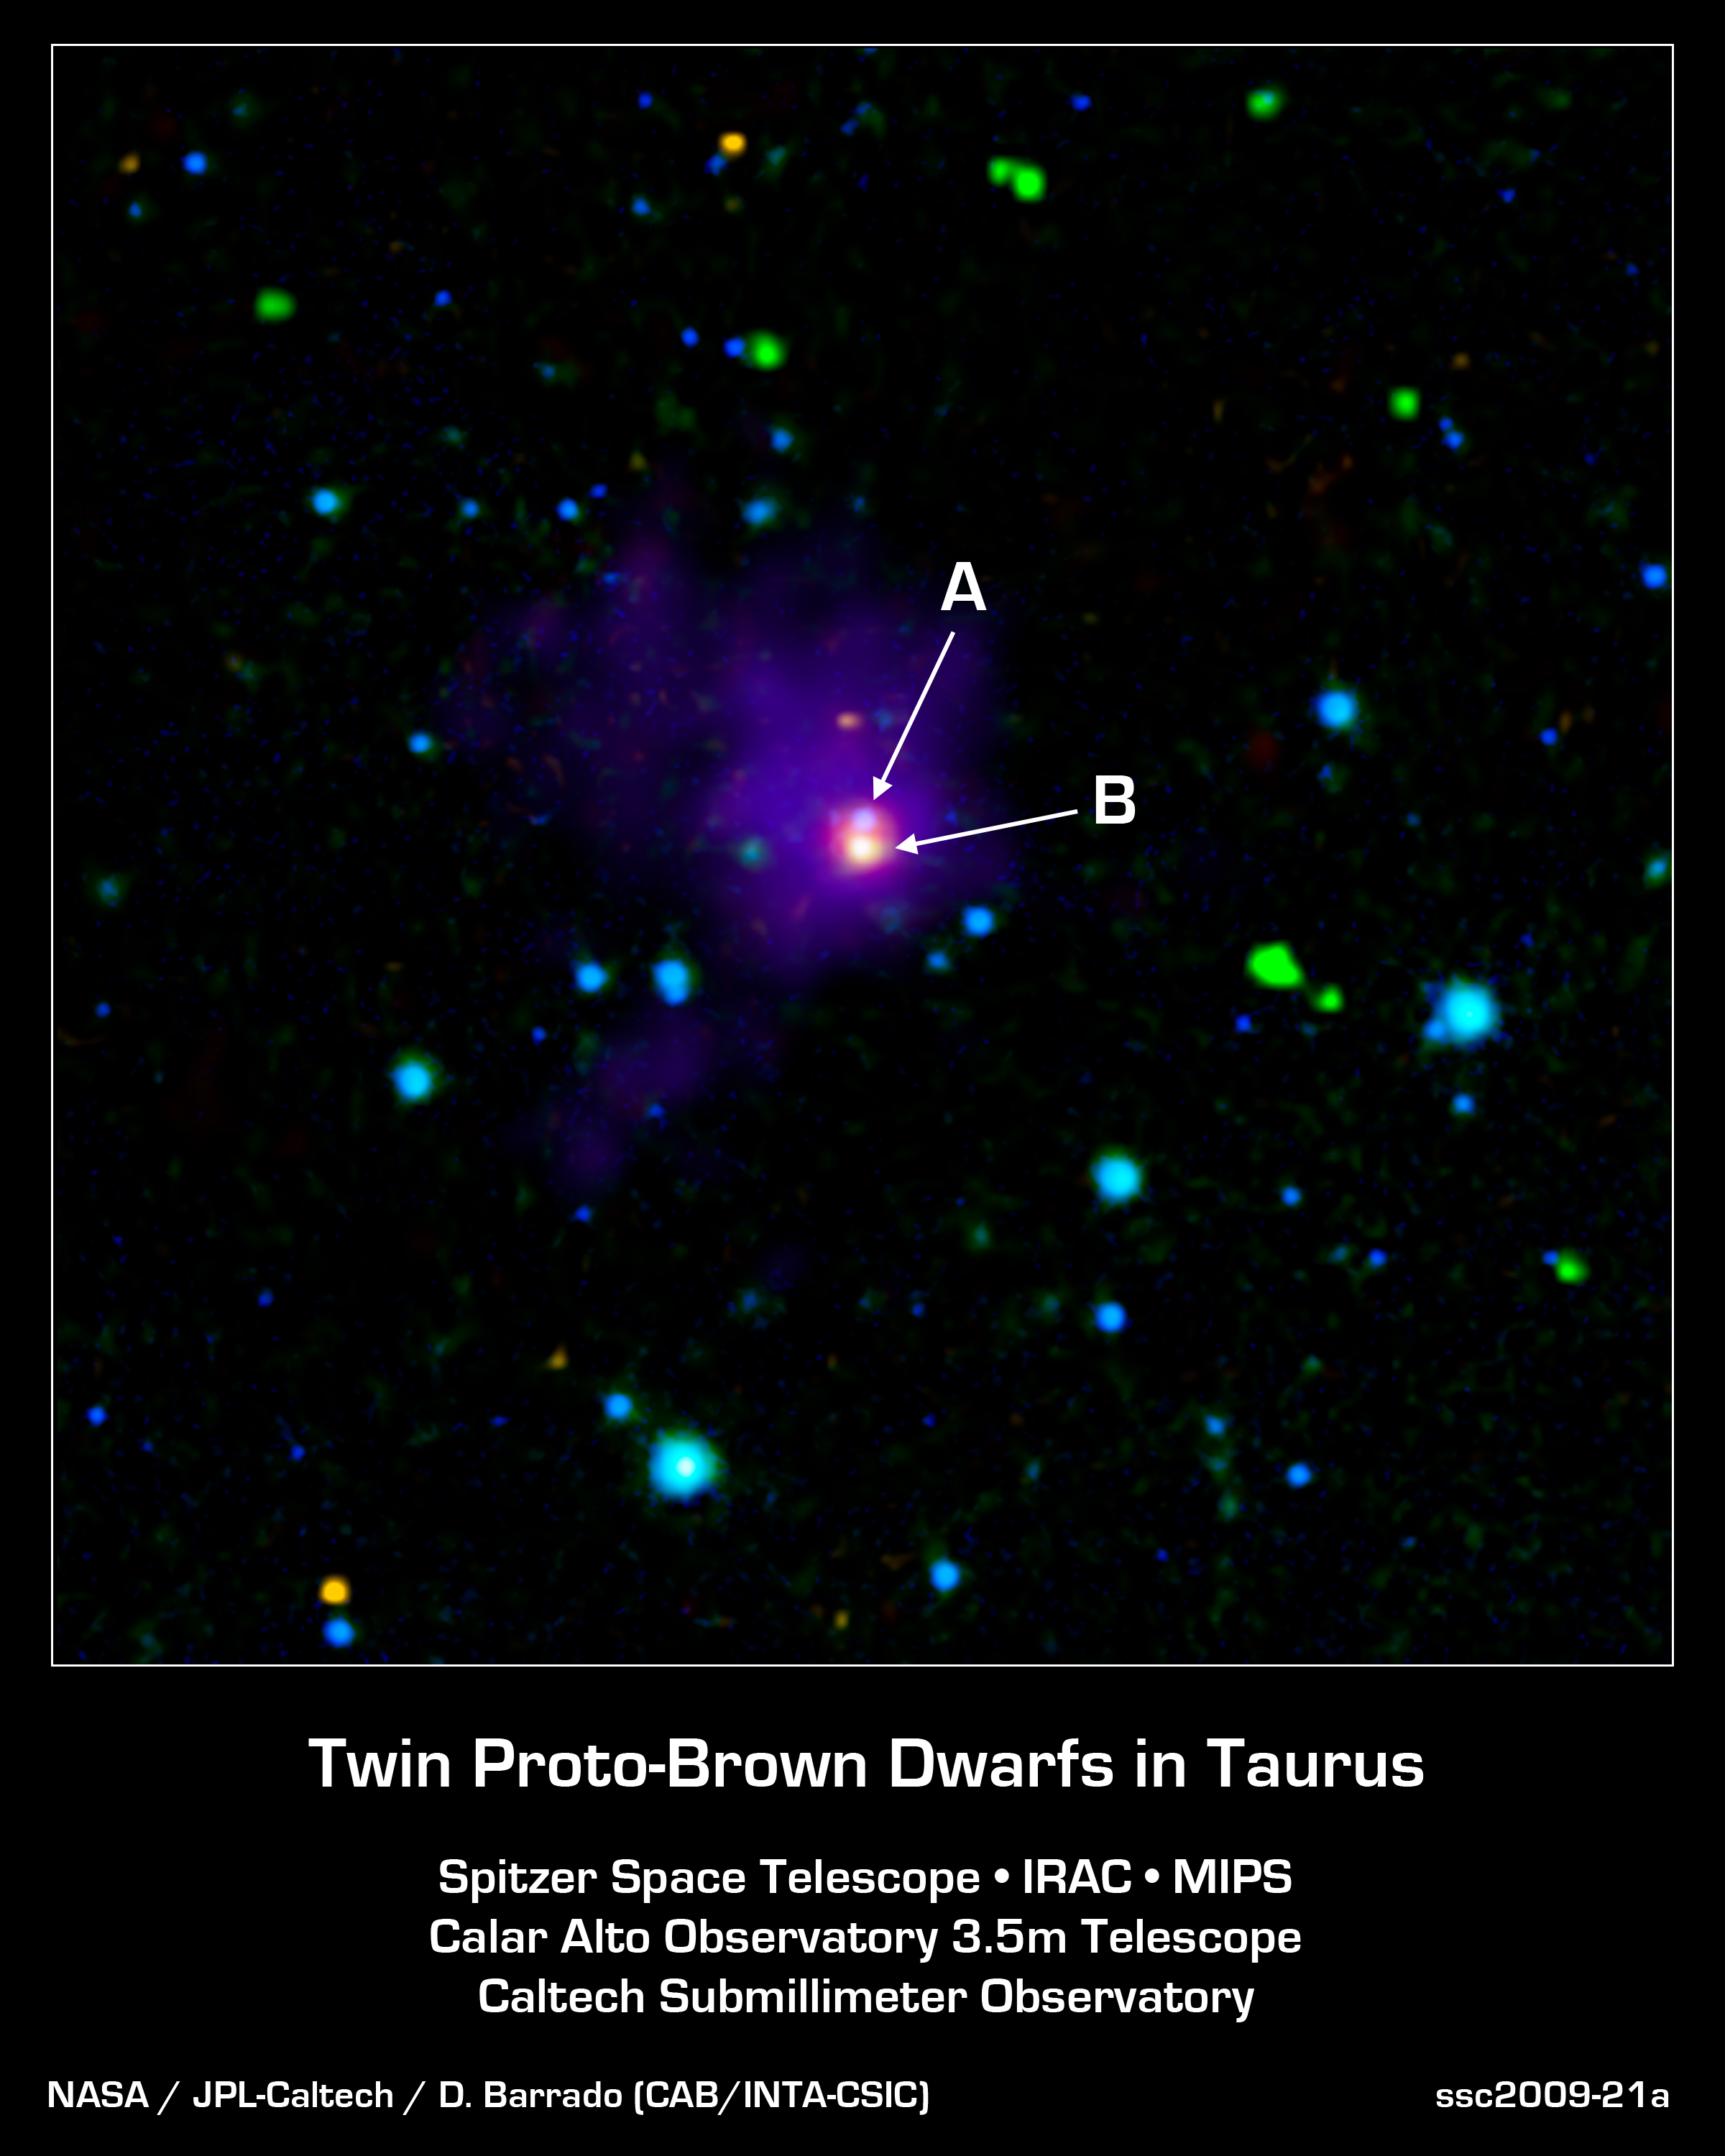

Twin Brown Dwarfs Wrapped in a Blanket

This image shows two young brown dwarfs, objects that fall somewhere between planets and stars in terms of their temperature and mass. Brown dwarfs are cooler and less massive than stars, never igniting the nuclear fires that power their larger cousins, yet they are more massive (and normally warmer) than planets. When brown dwarfs are born, they heat the nearby gas and dust, which enables powerful infrared telescopes like NASA's Spitzer Space Telescope to detect their presence.

Here we see a long sought-after view of these very young objects, labeled as A and B, which appear as closely-spaced purple-blue and orange-white dots at the very center of this image. The surrounding envelope of cool dust surrounding this nursery can be seen in purple.

These twins, which were found in the region of the Taurus-Auriga star-formation complex, are the youngest of their kind ever detected. They are also helping astronomers solve a long-standing riddle about how brown dwarfs are formed more like stars or more like planets? Based on these findings, the researchers think they have found the answer: Brown dwarfs form like stars.

This image combined data from three different telescopes on the ground and in space. Near-infrared observations collected at the Calar Alto Observatory in Spain cover wavelengths of 1.3 and 2.2 microns (rendered as blue). Spitzer's infrared array camera contributed the 4.5-micron (green) and 8.0-micron (yellow) observations, and its multiband imaging photometer added the 24-micron (red) component. The Caltech Submillimeter Observatory in Hawaii made the far-infrared observations at 350 microns (purple).

These observations were made before Spitzer ran out its coolant in May of 2009, officially beginning its "warm" mission.

Credit: NASA/JPL-Caltech/Calar Alto Obsv./Caltech Sub. Obsv.